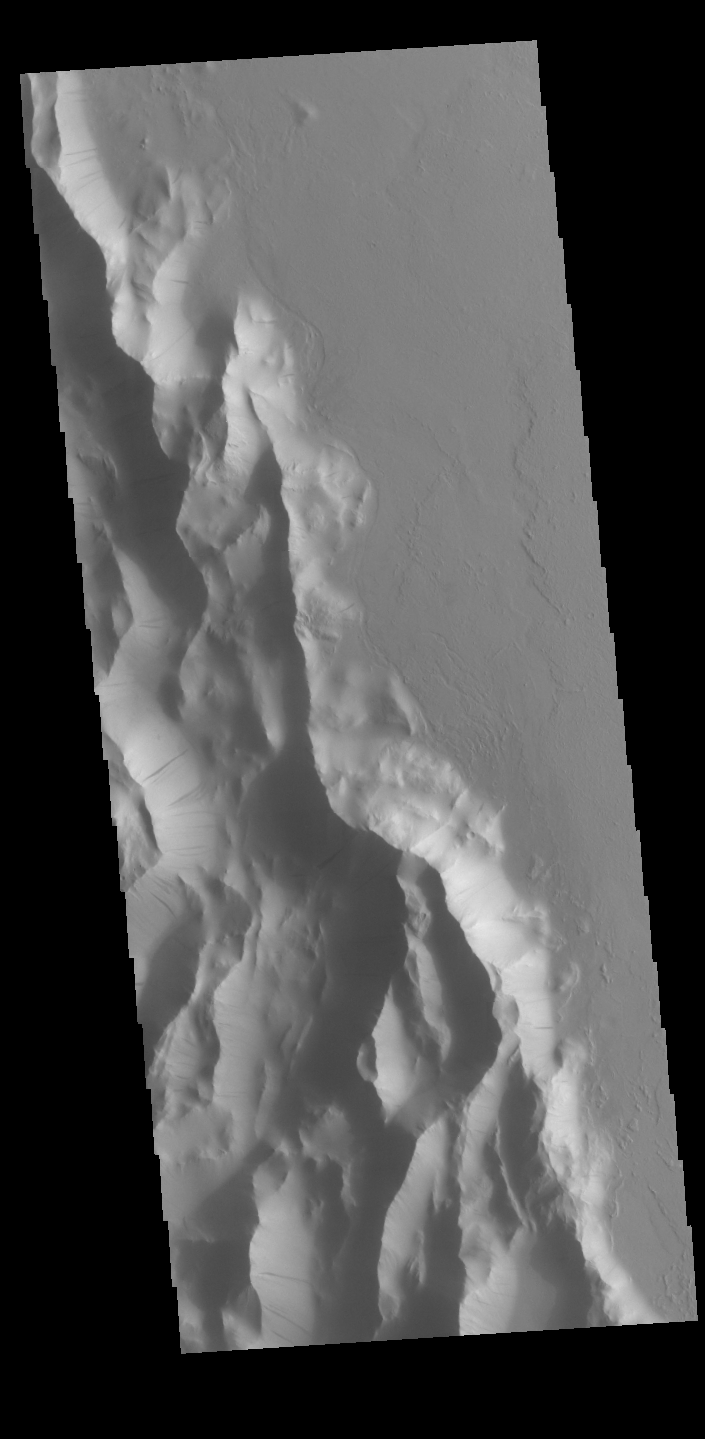

Lycus Sulci

Lycus Sulci is a low lying area of ridges and valleys found to the northwest of Olympus Mons. It is not yet understood how this feature formed or how it relates to the formation of Olympus Mons itself. This VIS image shows the ridge forms that are typical of this region. Numerous dark streaks mark the slopes of the ridges. There are several suggested mechanisms to form these features. Two of the mechanisms are that the dusty surface has been altered to reveal darker rock beneath from motion of downward moving dust, or that the surface is darkening by fluid or other surface staining.

Credit: NASA/JPL-Caltech/ASU